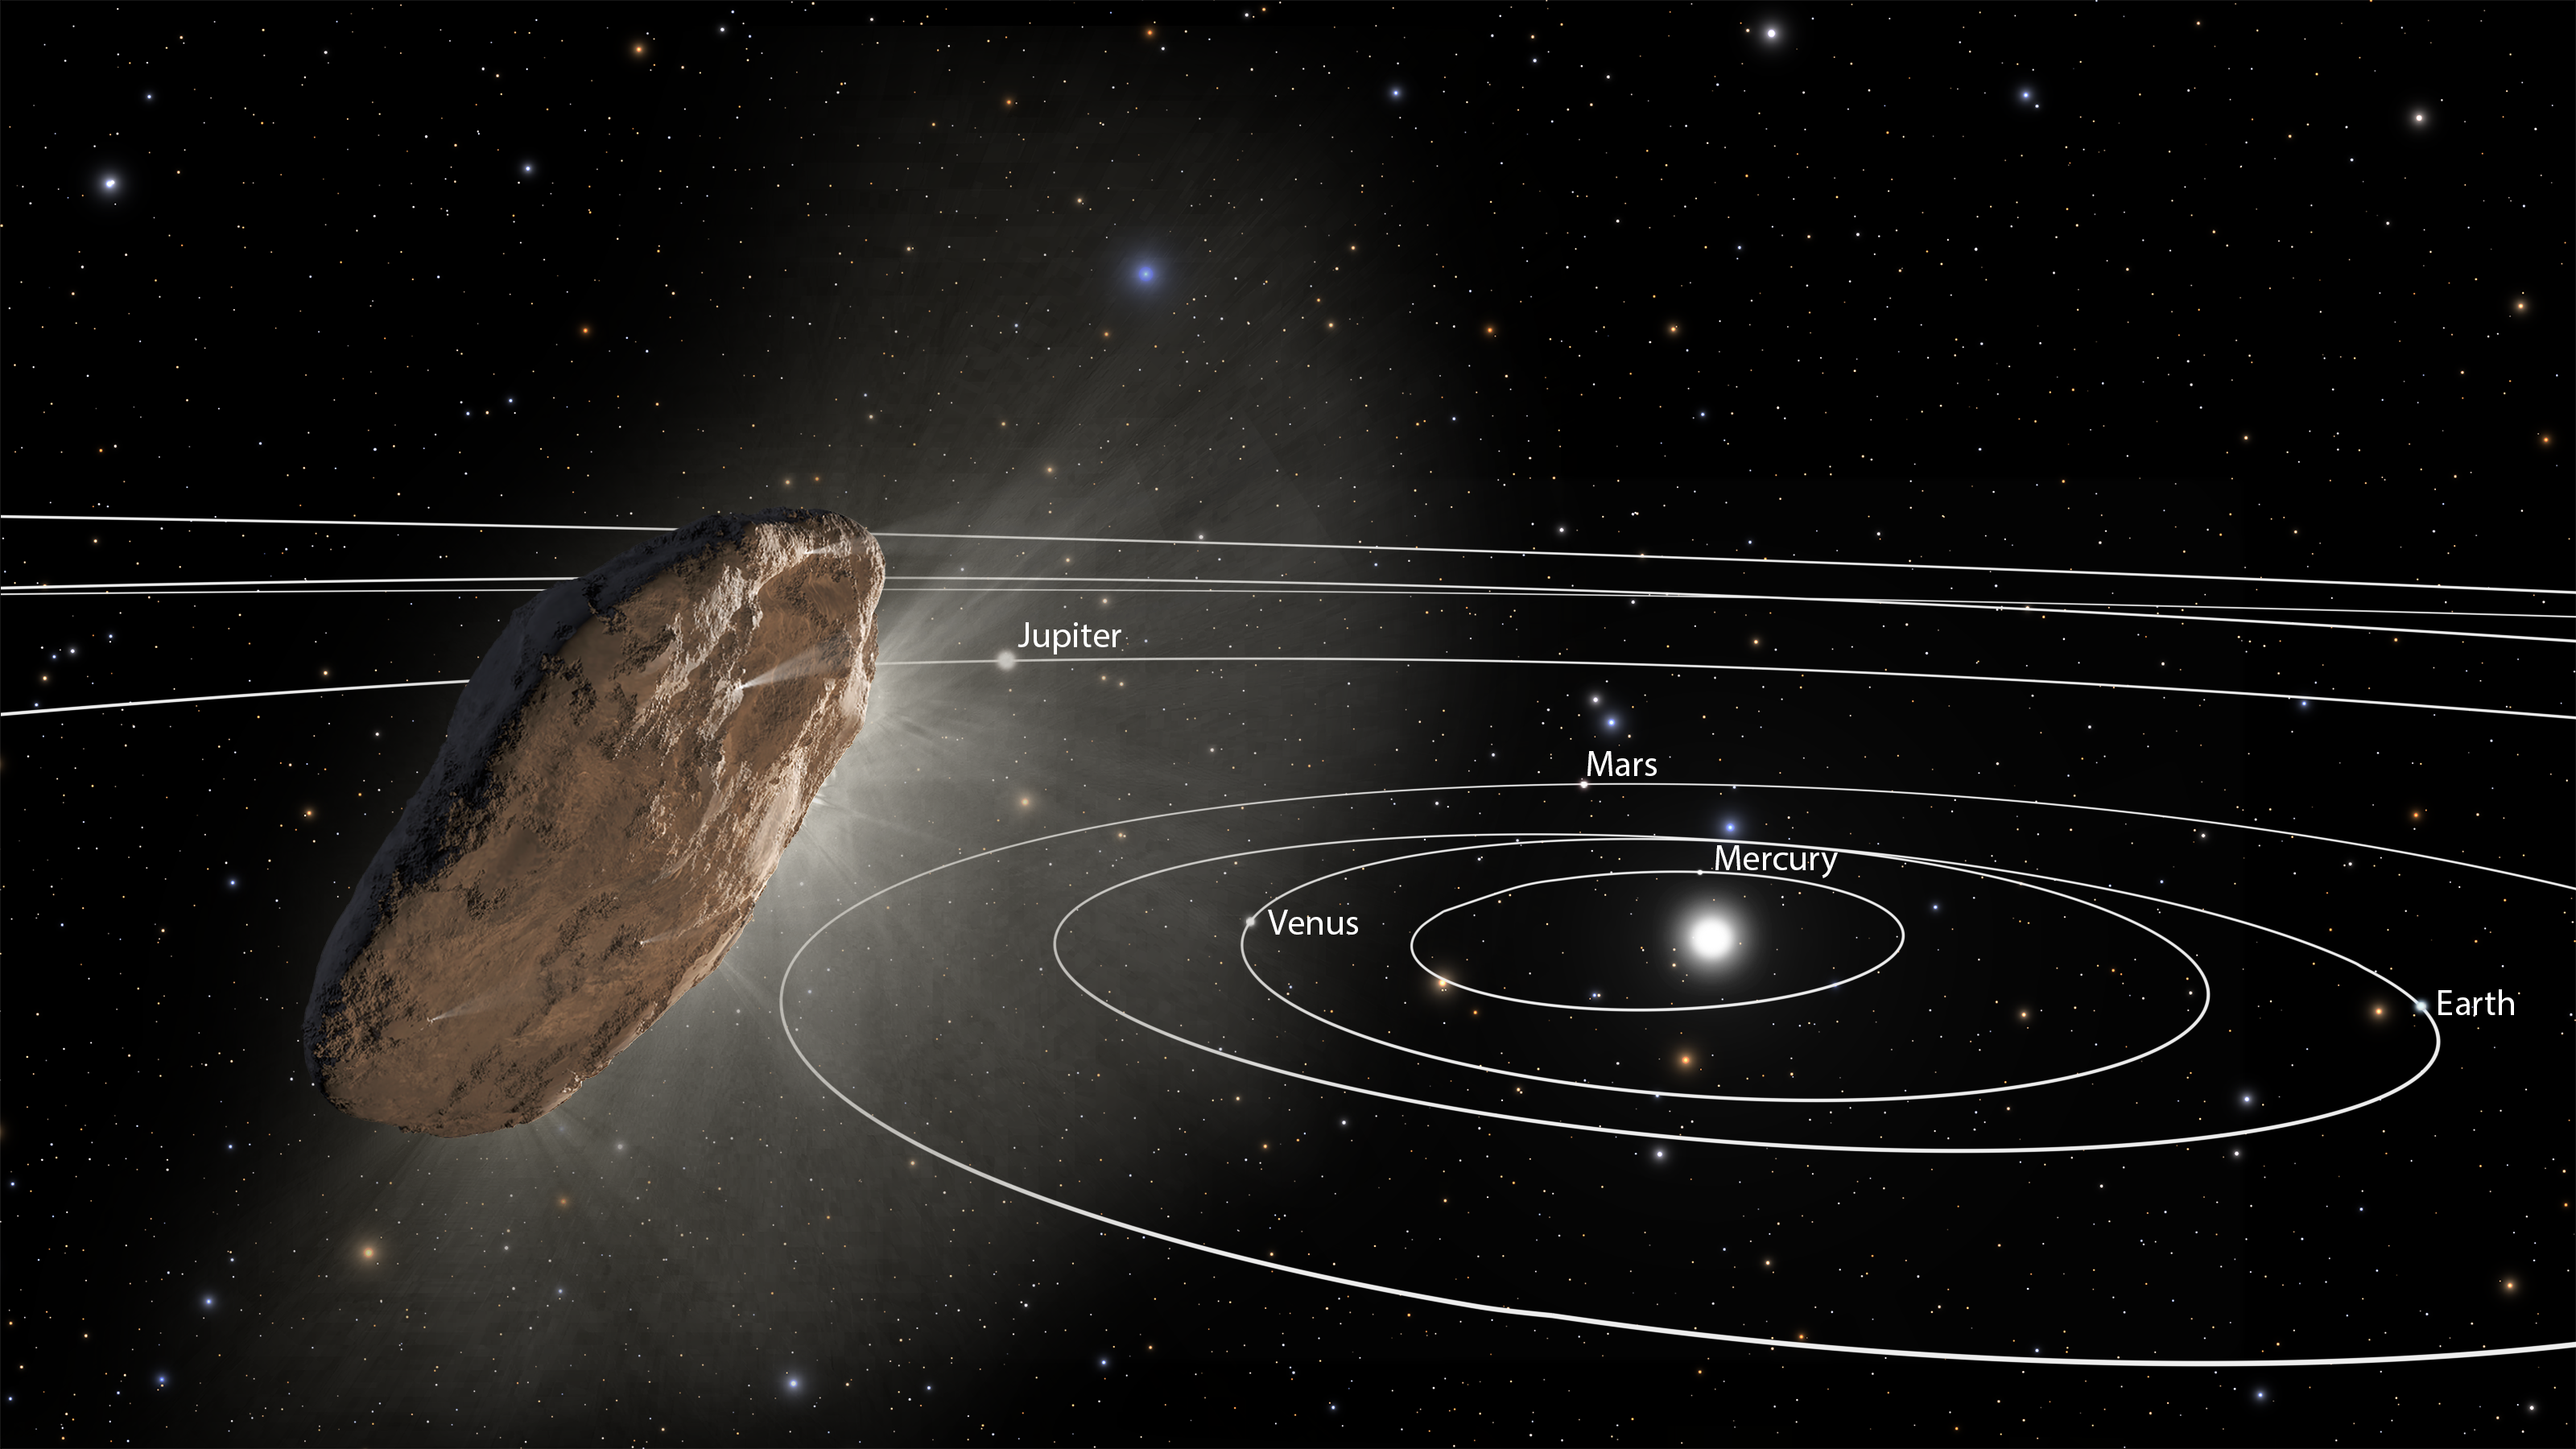

Artist’s Impression of `Oumuamua

This artist’s illustration shows the wayward interstellar visitor `Oumuamua (pronounced oh-MOO-ah-MOO-ah) racing toward the outskirts of our solar system. The object, heated by the Sun (lower right), is venting gaseous material from its surface, as a comet would.

Researchers suggest this “outgassing” is one possible cause for `Oumuamua’s slight acceleration, as detected by several telescopes. The irregularly shaped object is now traveling away at about 70,000 miles per hour. The orbits of the major planets are included for scale. The box-shaped constellation Corvus is in the background near image center, and the bright blue star Spica is at upper left of center, in the constellation Virgo. The stars at bottom left belong to the constellation Hydra.

As the complex rotation of the object makes it difficult to determine the exact shape, there are many models of what it could look like.

Credit: NASA, ESA, and J. Olmsted and F. Summers (STScI)